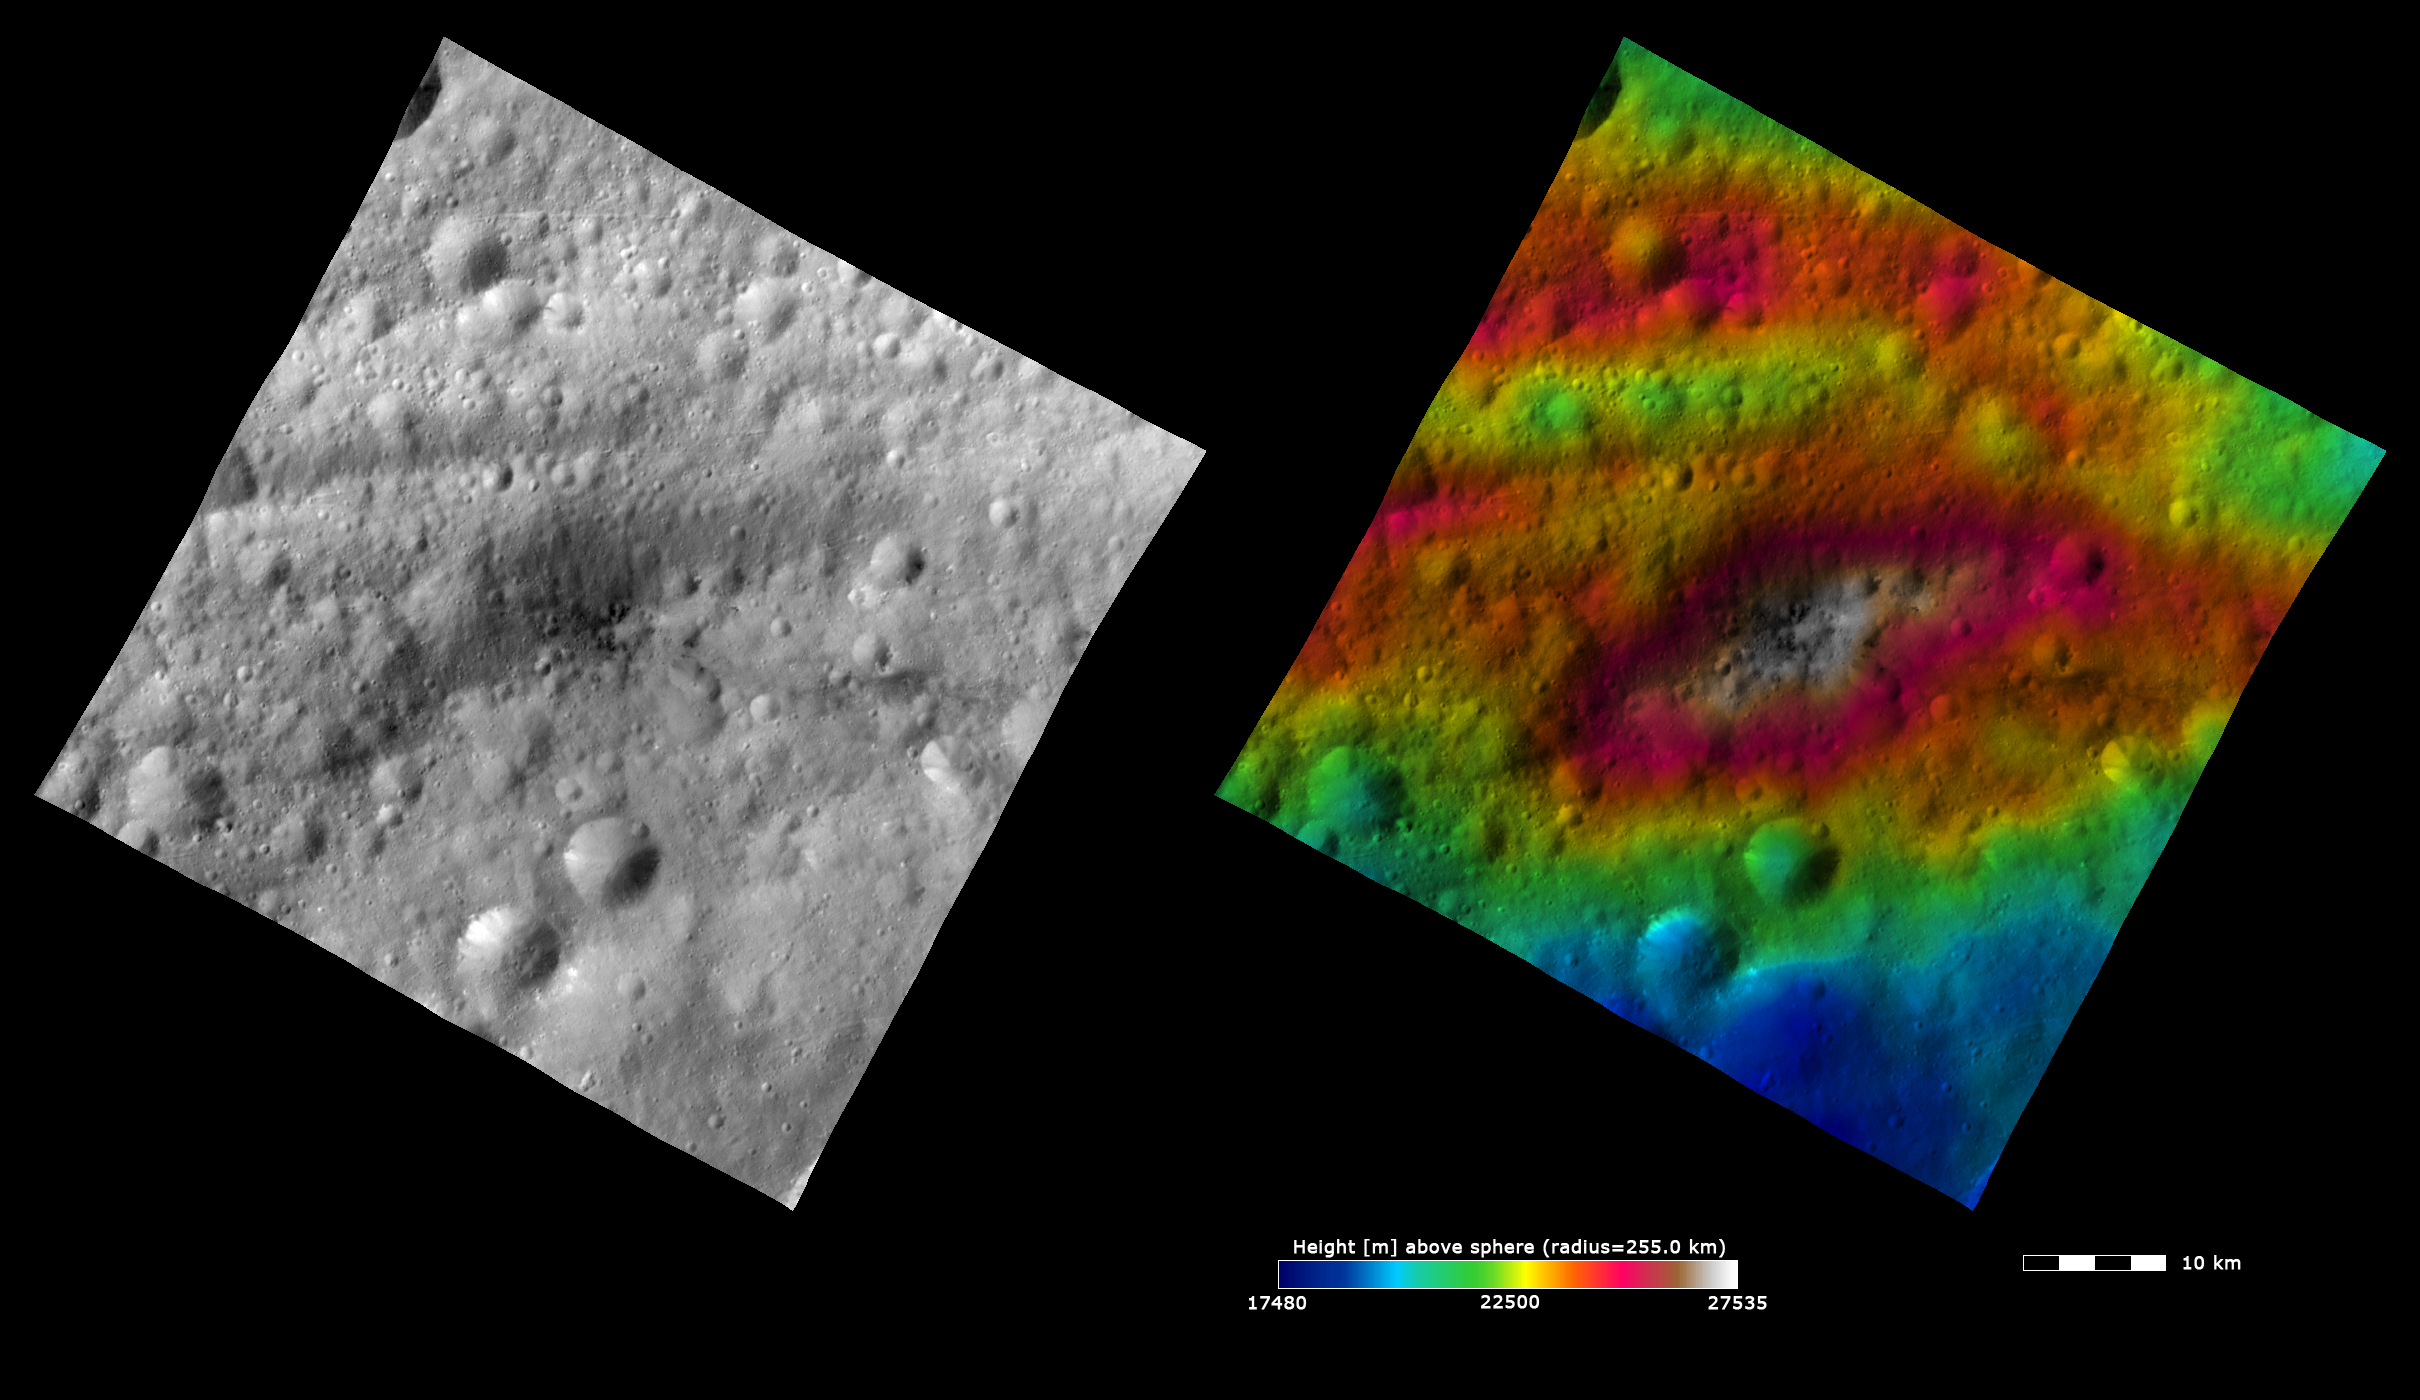

Topography and Albedo Image of Lucaria Tholus

These Dawn FC (framing camera) images show Lucaria Tholus, after which Lucaria quadrangle is named. Lucaria Tholus is the large, roughly elliptically shaped hill in the center of the image. ‘Tholus’ is a geological word used to describe a hill or mountain. Lucaria is the only quadrangle not named after a crater or basin. The left image is an albedo image, which is taken directly through the clear filter of the FC. Such an image shows the albedo (e.g. brightness/darkness) of the surface. The right image uses the same albedo image as its base but then a color-coded height representation of the topography is overlain onto it. The topography is calculated from a set of images that were observed from different viewing directions, allowing stereo reconstruction. The various colors correspond to the height of the area. The white and red areas on Lucaria Tholus are the highest areas and the blue area at the bottom of the image is the lowest area. Lucaria Tholus has prominent topography (seen in the right image) and has dark material covering some of it (seen in the left image).

These images are centered in Vesta’s Lucaria quadrangle and the center latitude and longitude of the image is 13.0°S, 103.6°E. NASA’s Dawn spacecraft obtained this image with its framing camera on October 26th 2011. This image was taken through the camera’s clear filter. The distance to the surface of Vesta is 700 km and the image has a resolution of about 70 meters per pixel. This image was acquired during the HAMO (High Altitude Mapping Orbit) phase of the mission. The images are lambert-azimuthal map projected.

The Dawn mission to Vesta and Ceres is managed by NASA’s Jet Propulsion Laboratory, a division of the California Institute of Technology in Pasadena, for NASA’s Science Mission Directorate, Washington D.C. UCLA is responsible for overall Dawn mission science. The Dawn framing cameras have been developed and built under the leadership of the Max Planck Institute for Solar System Research, Katlenburg-Lindau, Germany, with significant contributions by DLR German Aerospace Center, Institute of Planetary Research, Berlin, and in coordination with the Institute of Computer and Communication Network Engineering, Braunschweig. The Framing Camera project is funded by the Max Planck Society, DLR, and NASA/JPL.

Credit: NASA/JPL-Caltech/UCLA/MPS/DLR/IDA